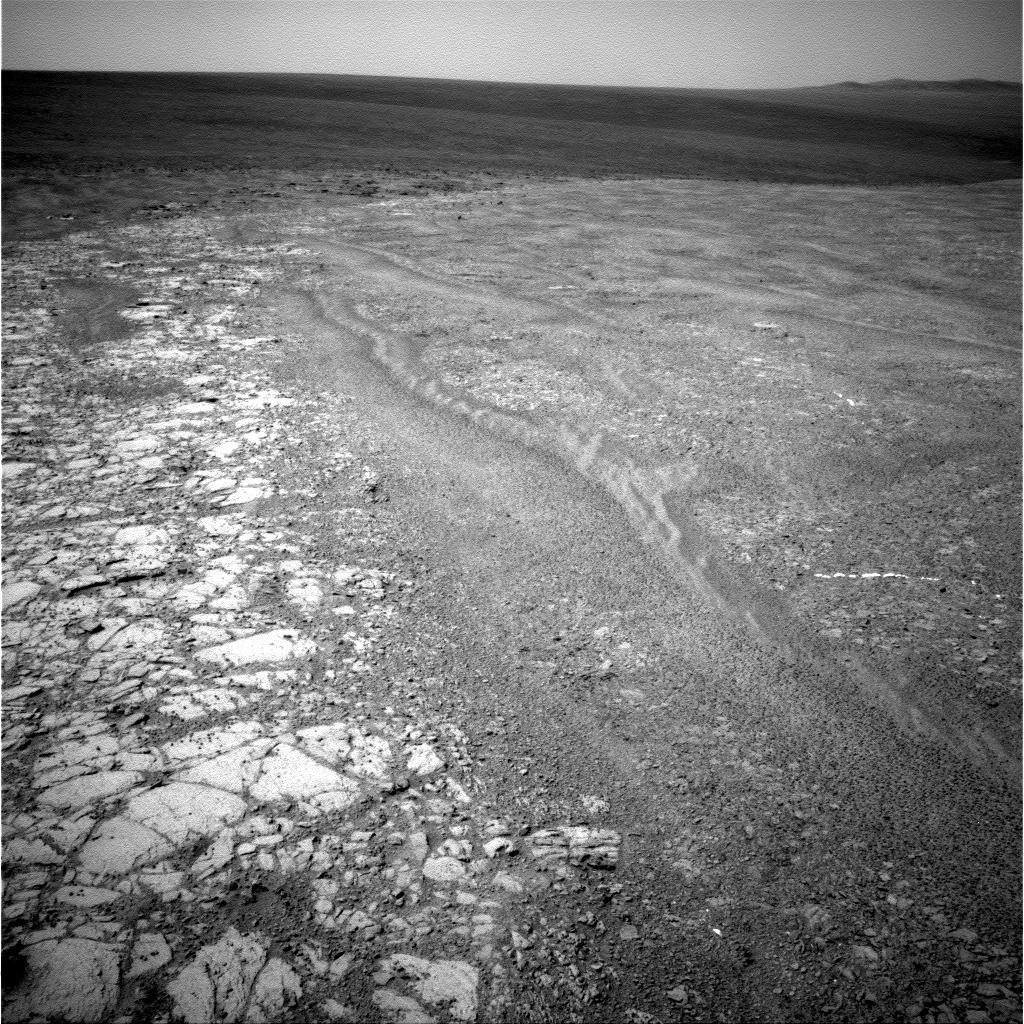

Western Edge of ‘Cape York,’ with Bright Vein

The navigation camera on NASA’s Mars Exploration Rover Opportunity recorded this view of the western edge of “Cape York” during the 2,761st Martian day, or sol, of the rover’s work on Mars (Oct. 30, 2011). Cape York is a segment of the rim of Endeavour Crater. A bright vein, informally named “Homestake,” is visible on the right side of the image. The vein is about as wide as a thumb and about 18 inches (45 centimeters) long. Opportunity examined it in November 2011 and found it to be rich in calcium and sulfur, possibly the calcium-sulfate mineral gypsum.

Credit: NASA/JPL-Caltech